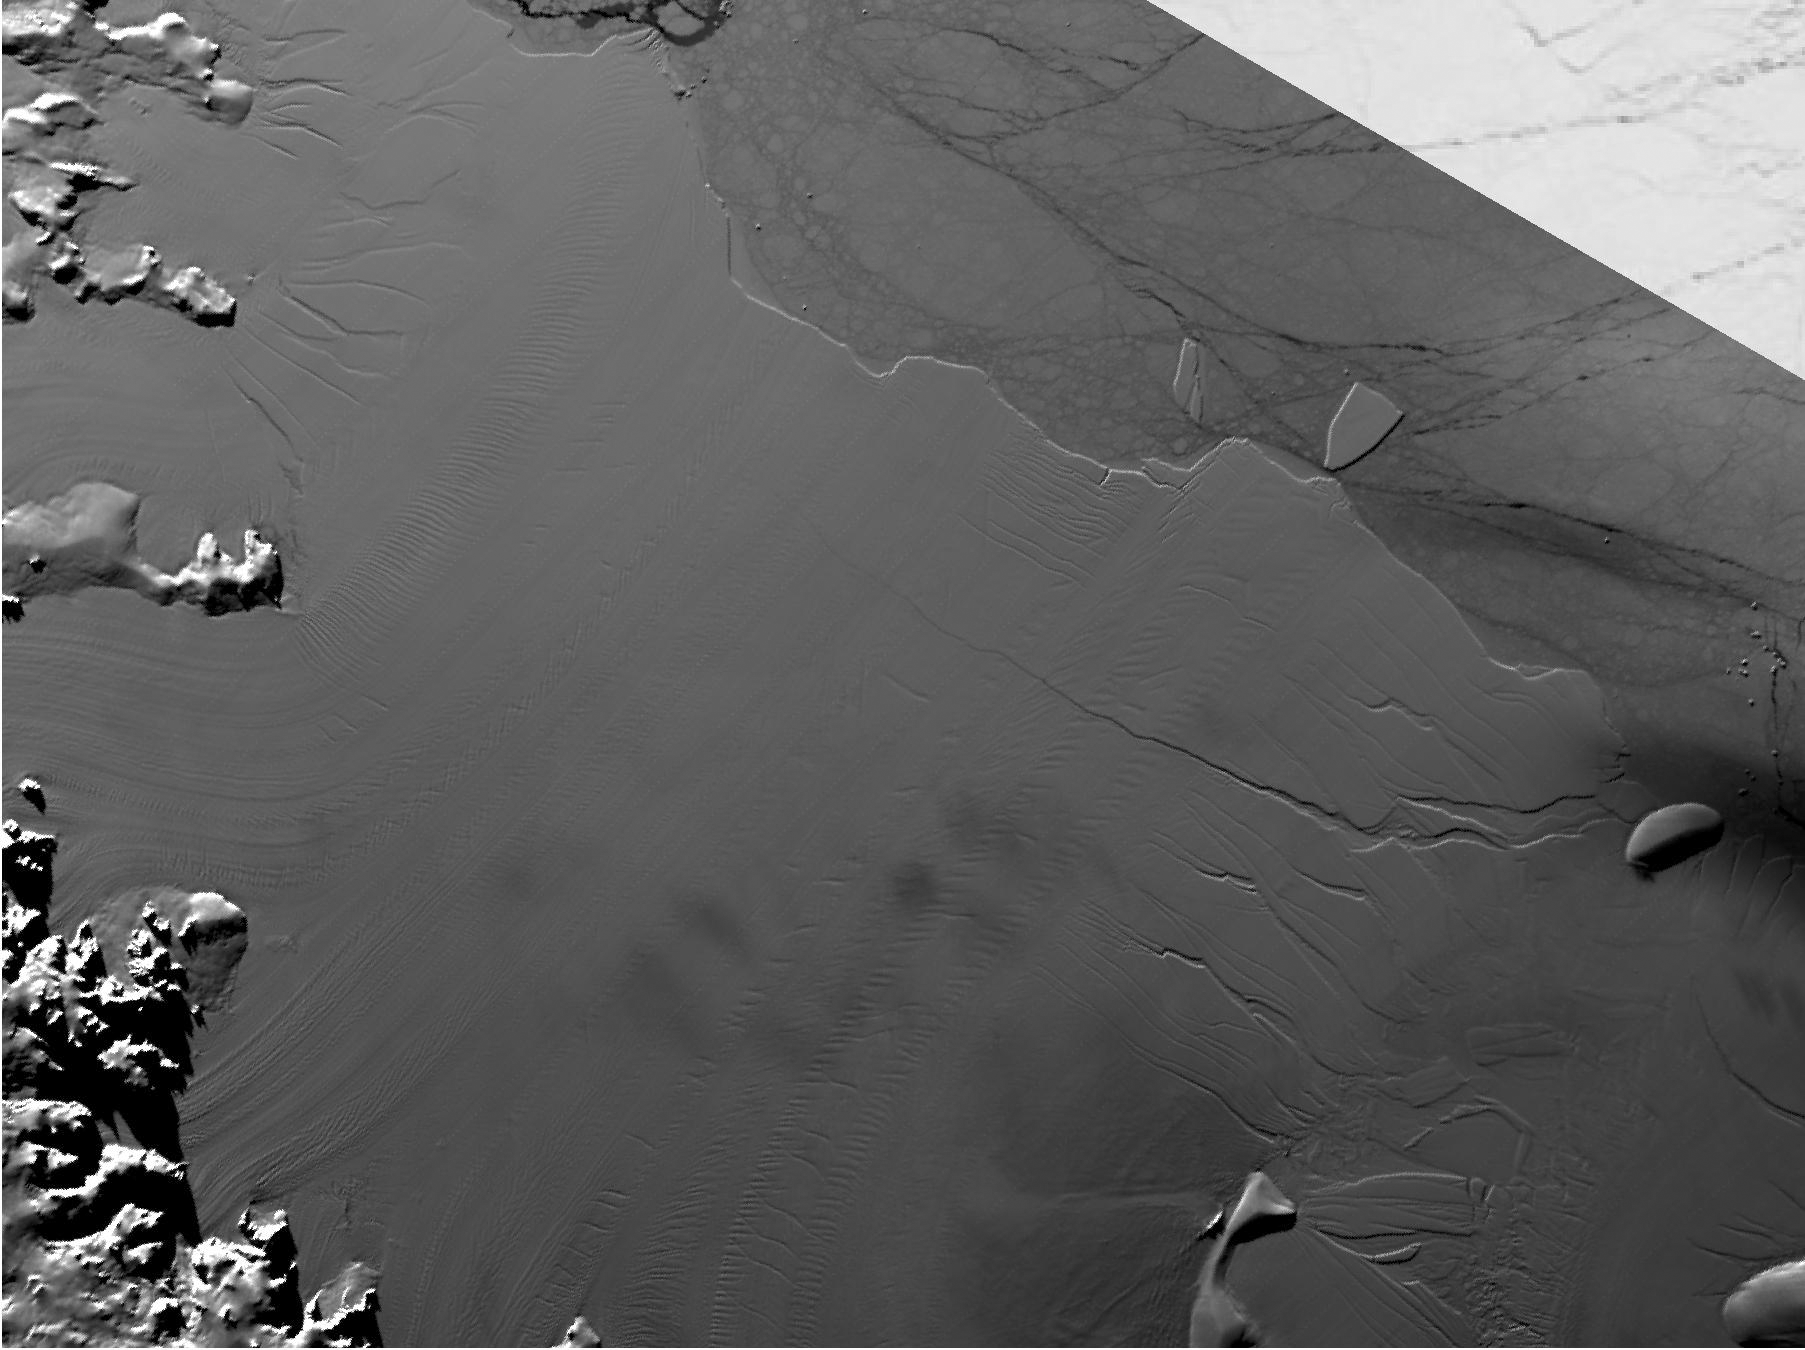

Spawning of Massive Antarctic Iceberg Captured by NASA Animation

Between July 10 and 12, 2017, the Larsen C Ice Shelf in West Antarctica calved one of the largest icebergs in history (named “A-68”), weighing approximately one trillion tons. The rift in the ice shelf that spawned the iceberg has been present on the shelf since at least the beginning of the Landsat era (approximately the 1970s), but remained relatively dormant until around 2012, when it was observed actively moving through a suture zone in the ice shelf (Jansen et al., 2015). Suture zones are wide bands of ice that extend from glacier grounding lines (the boundary between a floating ice shelf and ice resting on bedrock) to the sea comprised of a frozen mixture of glacial ice and sea water, traditionally considered to be stabilizing features in ice shelves. When the Antarctic entered its annual dark period in late April, scientists knew the rift only had a few more miles to go before it completely calved the large iceberg. However, due to the lack of sunlight during the Antarctic winter, visible imagery is generally not available each year between May and August.

This animation shows the ice shelf as imaged by the NASA/NOAA satellite Suomi NPP, which features the VIIRS (Visible Infrared Imaging Radiometer Suite) instrument. VIIRS has a day/night panchromatic band capable of collecting nighttime imagery of Earth with a spatial resolution of 2,460 feet (750 meters). An image from the Moderate Resolution Imaging Spectroradiometer (MODIS) instrument on NASA’s Terra satellite shows the last cloud-free, daytime image of the ice shelf on April 6; the MODIS thermal imagery band is shown on April 29. The images from May 9 to July 14 show available cloud-free imagery from Suomi NPP. Luckily, despite several cloudy days leading up to the break, the weather mostly cleared on July 11, allowing scientists to see the newly formed iceberg on July 12.

Credit: NASA/JPL-Caltech/NOAA/GSFC